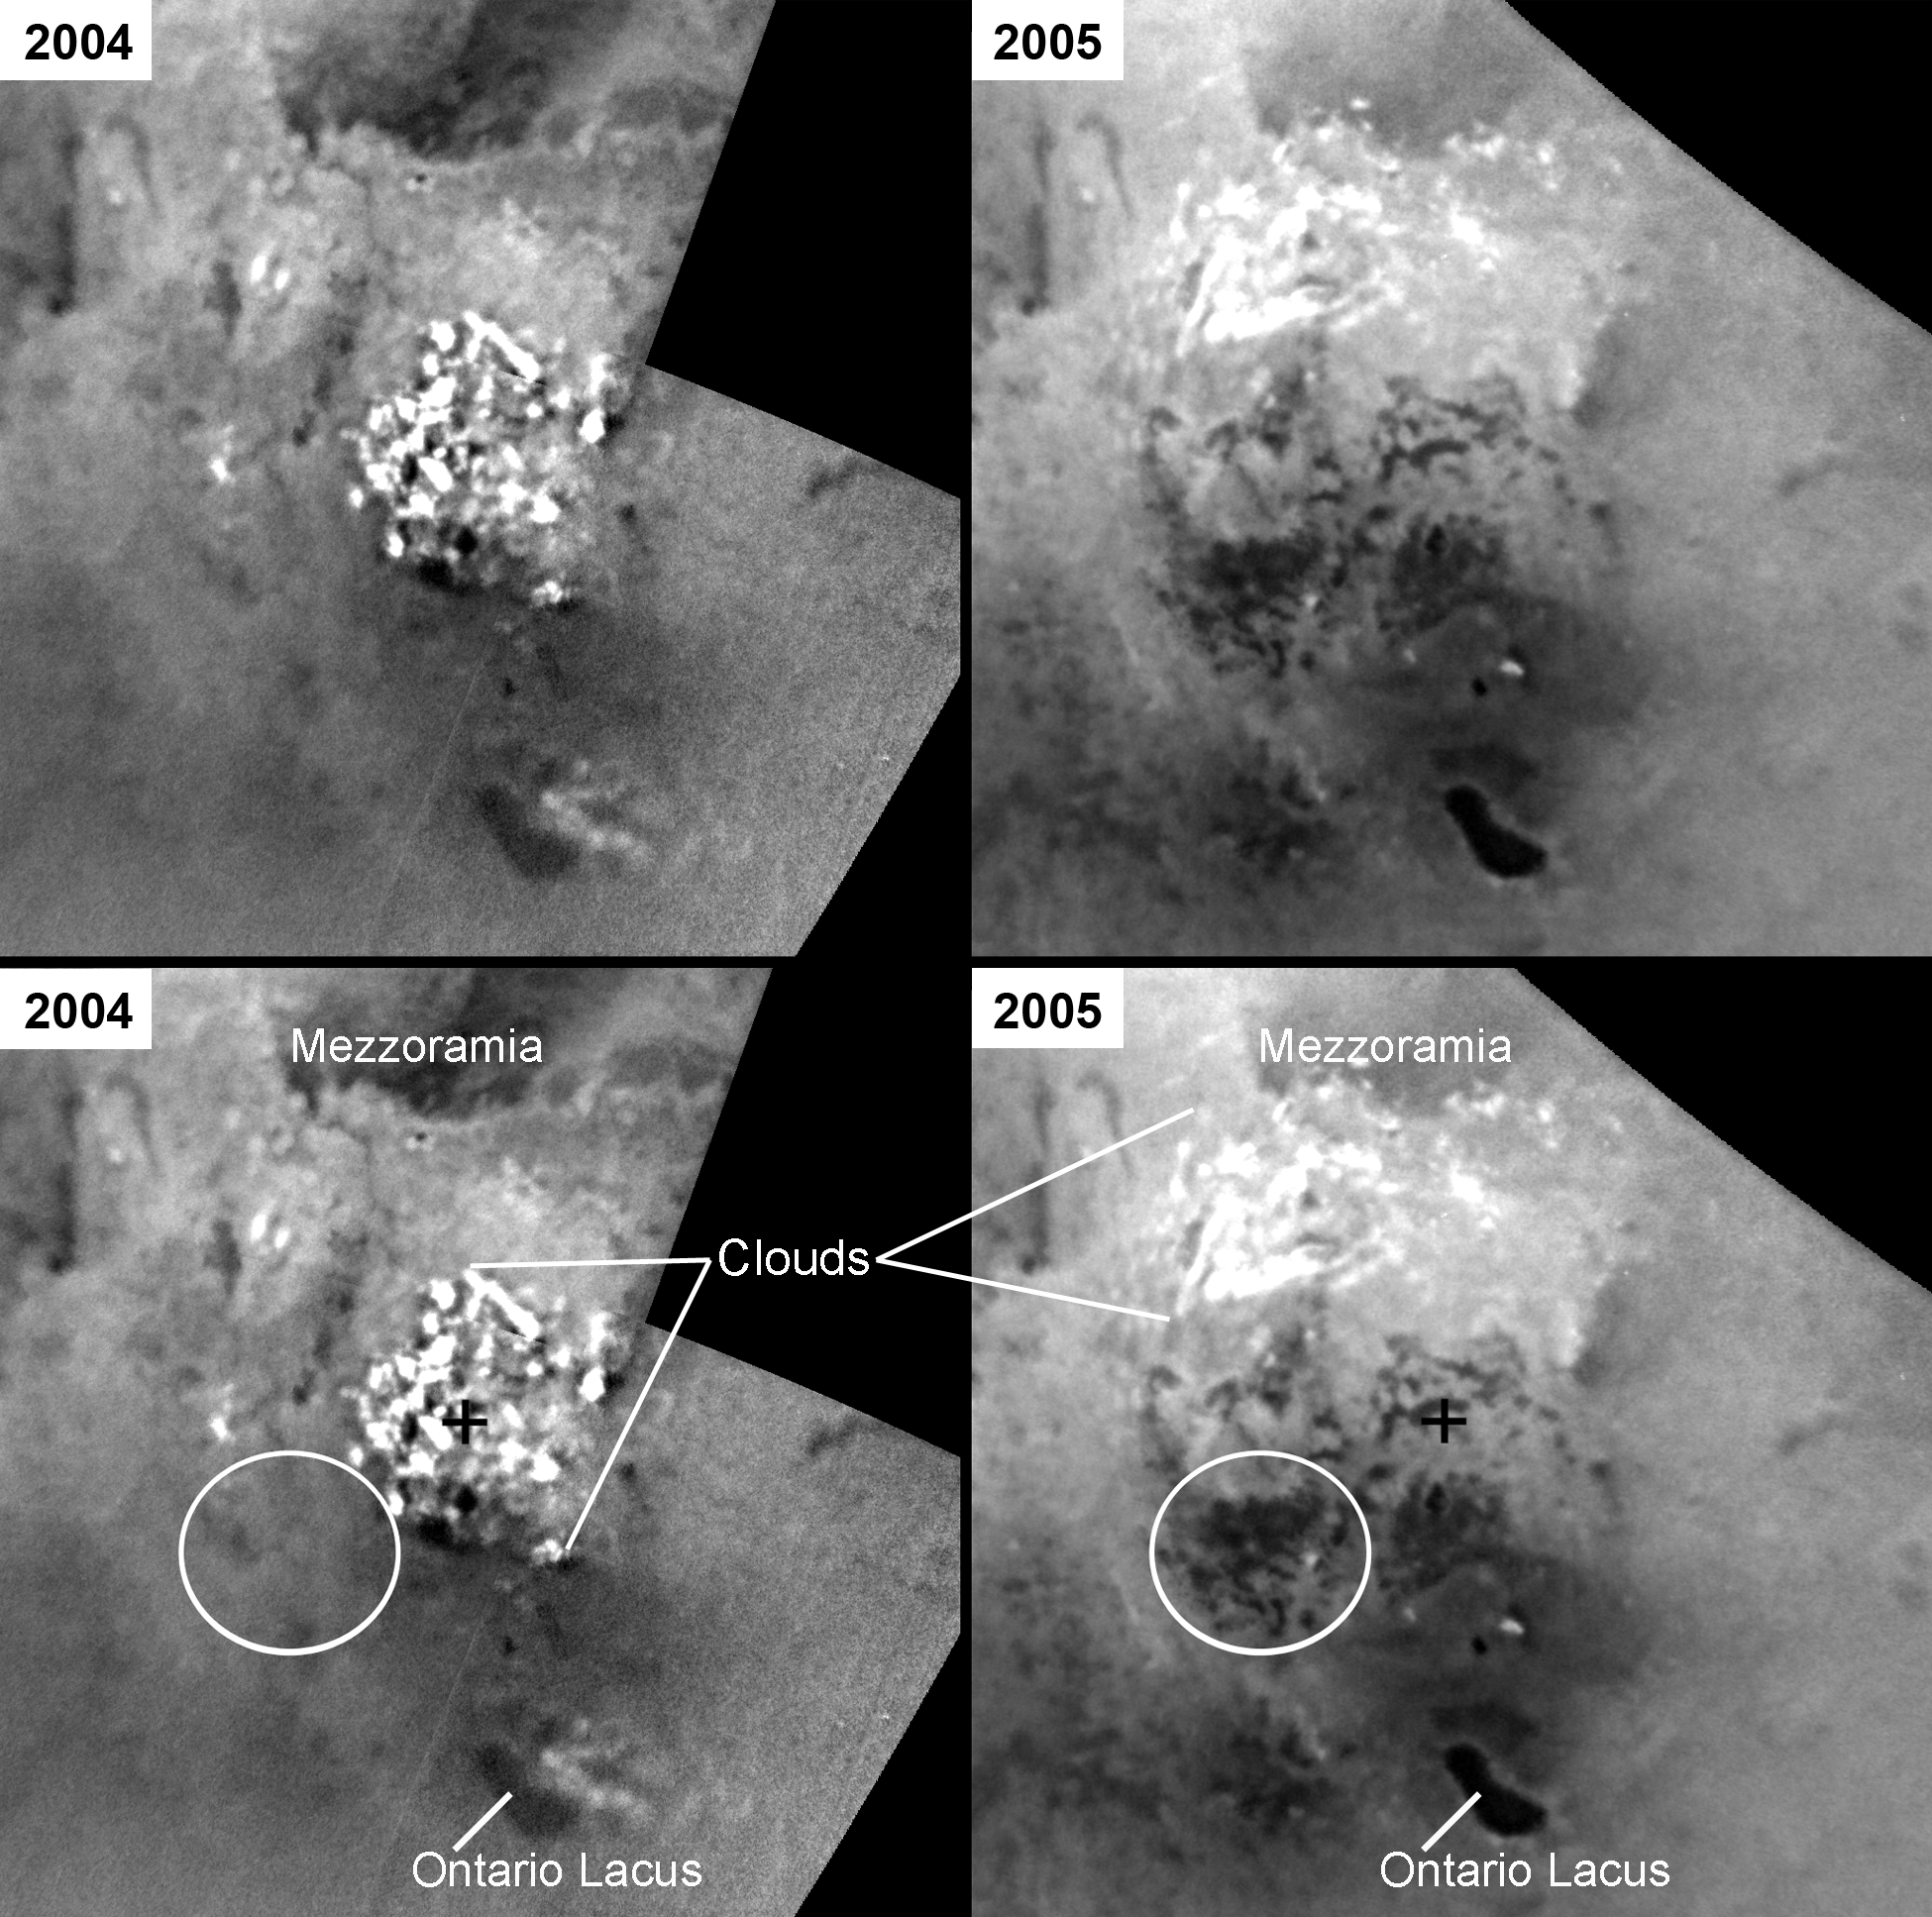

Changes in Titan’s Lakes

These mosaics of the south pole of Saturn’s moon Titan, made from images taken almost one year apart, show changes in dark areas that may be lakes filled by seasonal rains of liquid hydrocarbons.

The images on the left (unlabeled at top and labeled at bottom) were acquired July 3, 2004. Those on the right were taken June 6, 2005. In the 2005 images, new dark areas are visible and have been circled in the labeled version. The very bright features are clouds in the lower atmosphere (the troposphere). Titan’s clouds behave similarly to those on Earth, changing rapidly on timescales of hours and appearing in different places from day to day. During the year that elapsed between these two observations, clouds were frequently observed at Titan’s south pole by observers on Earth and by Cassini’s imaging science subsystem (see PIA06124).

It is likely that rain from a large storm created the new dark areas that were observed in June 2005. Some features, such as Ontario Lacus, show differences in brightness between the two observations that are the result of differences in illumination between the two observations. These mosaics use images taken in infrared light at a wavelength of 938 nanometers. The images have been oriented with the south pole in the center (black cross) and the 0 degree meridian toward the top. Image resolutions are several kilometers (several miles) per pixel.

The Cassini-Huygens mission is a cooperative project of NASA, the European Space Agency and the Italian Space Agency. The Jet Propulsion Laboratory, a division of the California Institute of Technology in Pasadena, manages the mission for NASA’s Science Mission Directorate, Washington, D.C. The Cassini orbiter and its two onboard cameras were designed, developed and assembled at JPL. The imaging operations center is based at the Space Science Institute in Boulder, Colo.

Credit: NASA/JPL/Space Science Institute